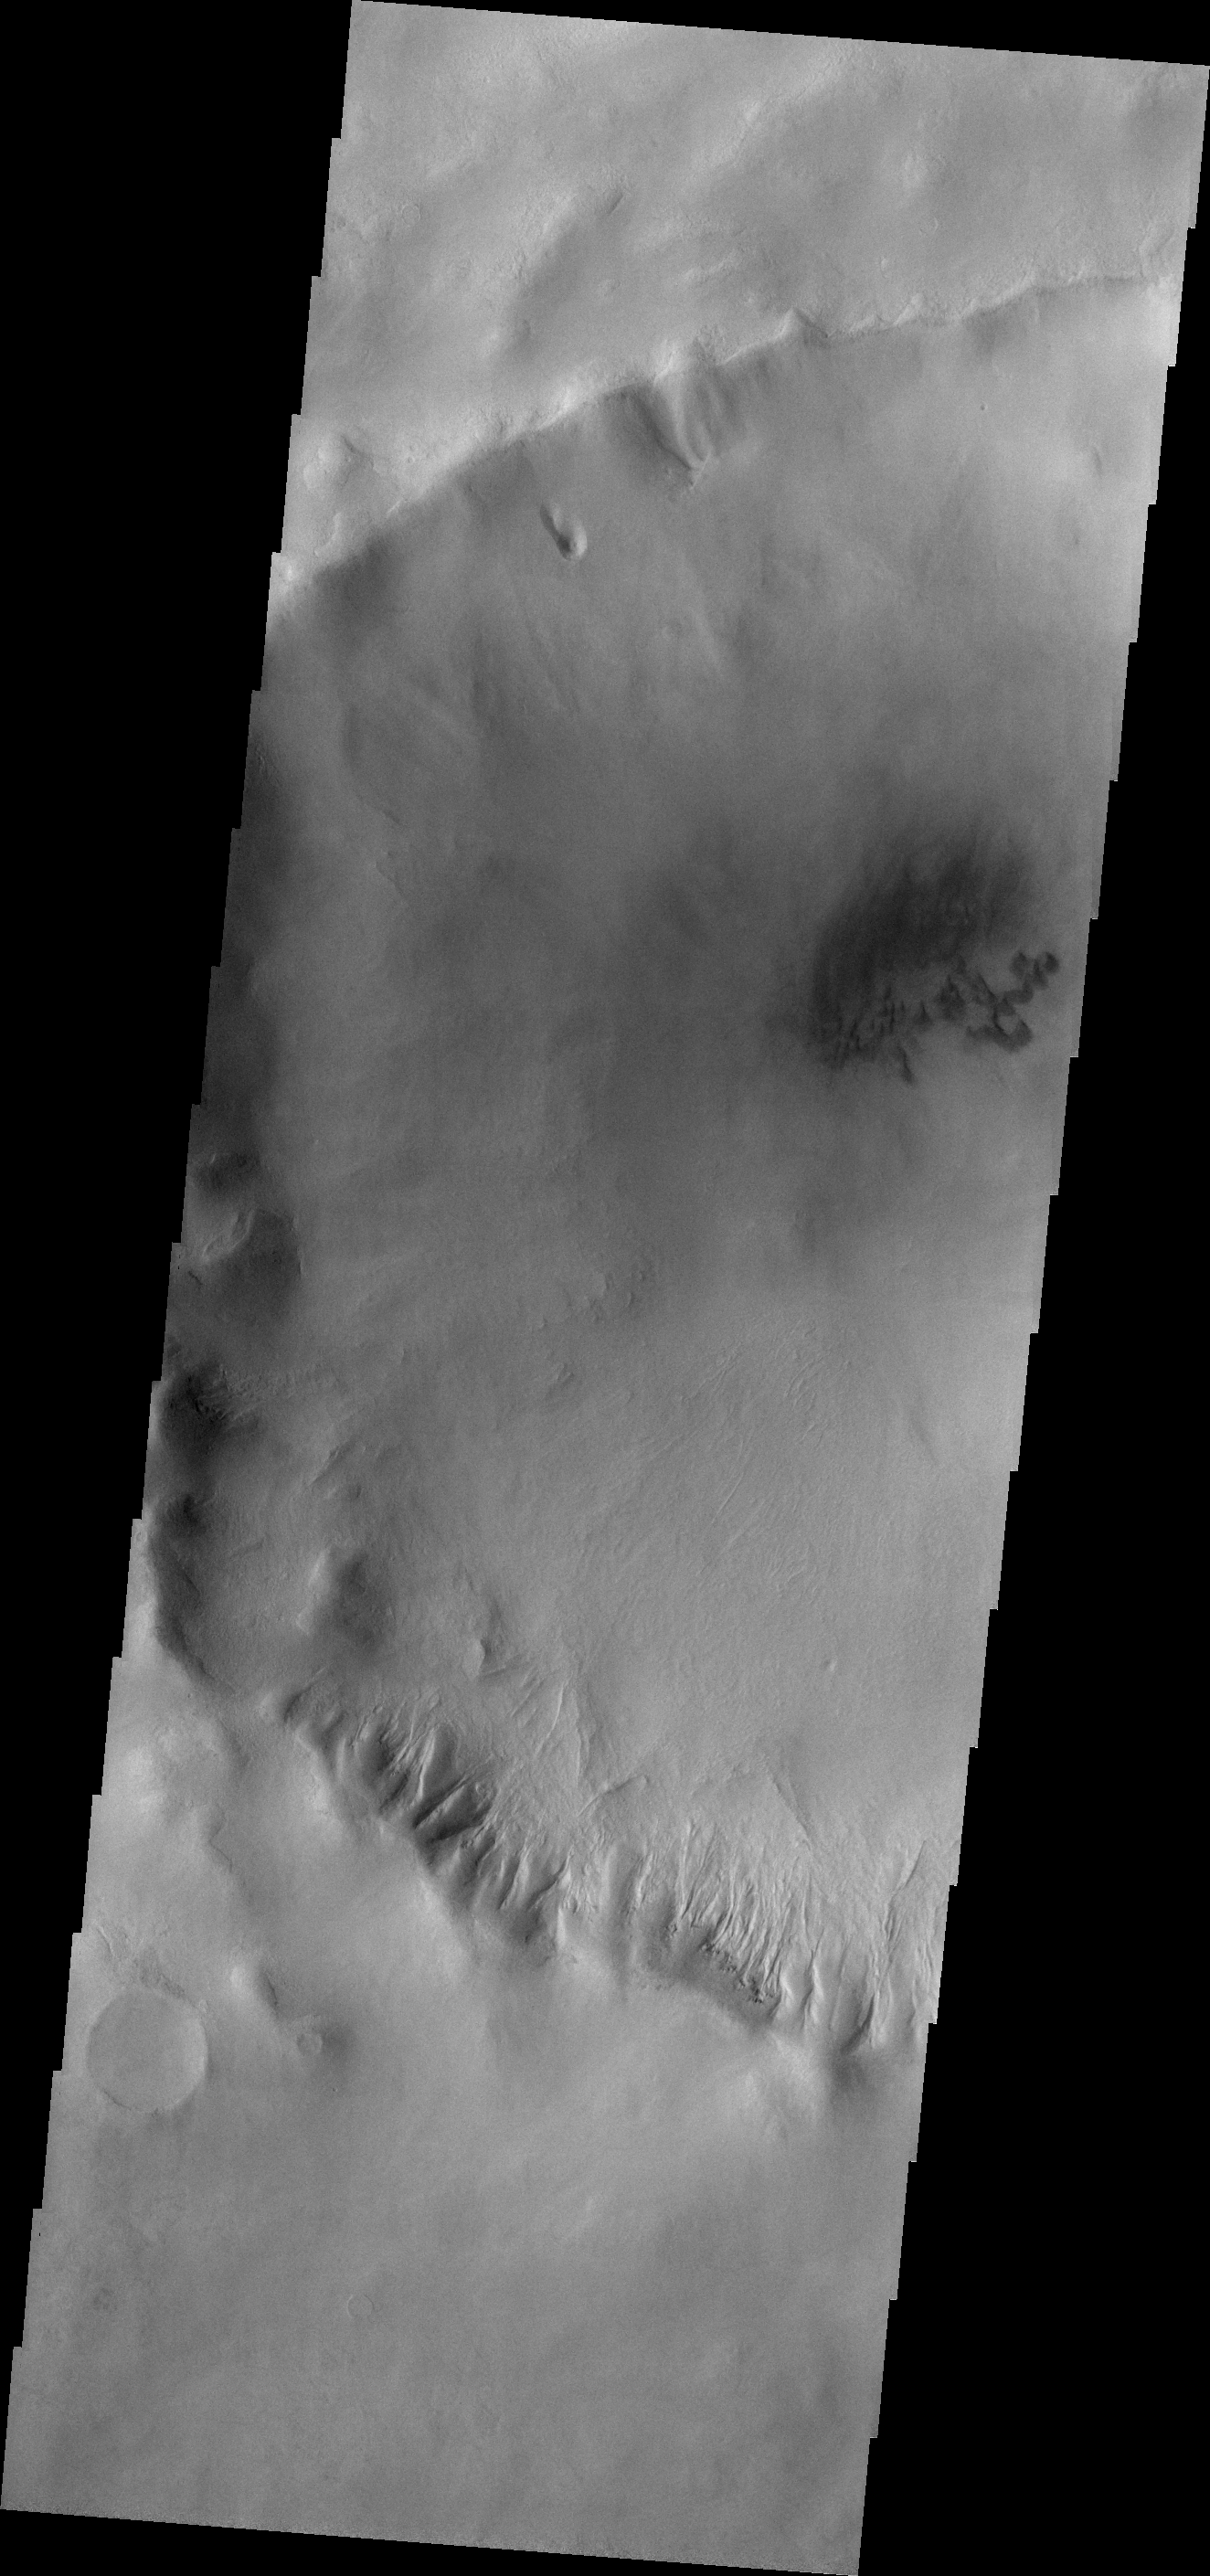

Gullies

Several gullies of different sizes are located on the southern rim of this unnamed crater in Terra Cimmeria. The gullies form on the north-facing rim which gets more sun related warming than the south-facing rim.

Credit: NASA/JPL-Caltech/ASU